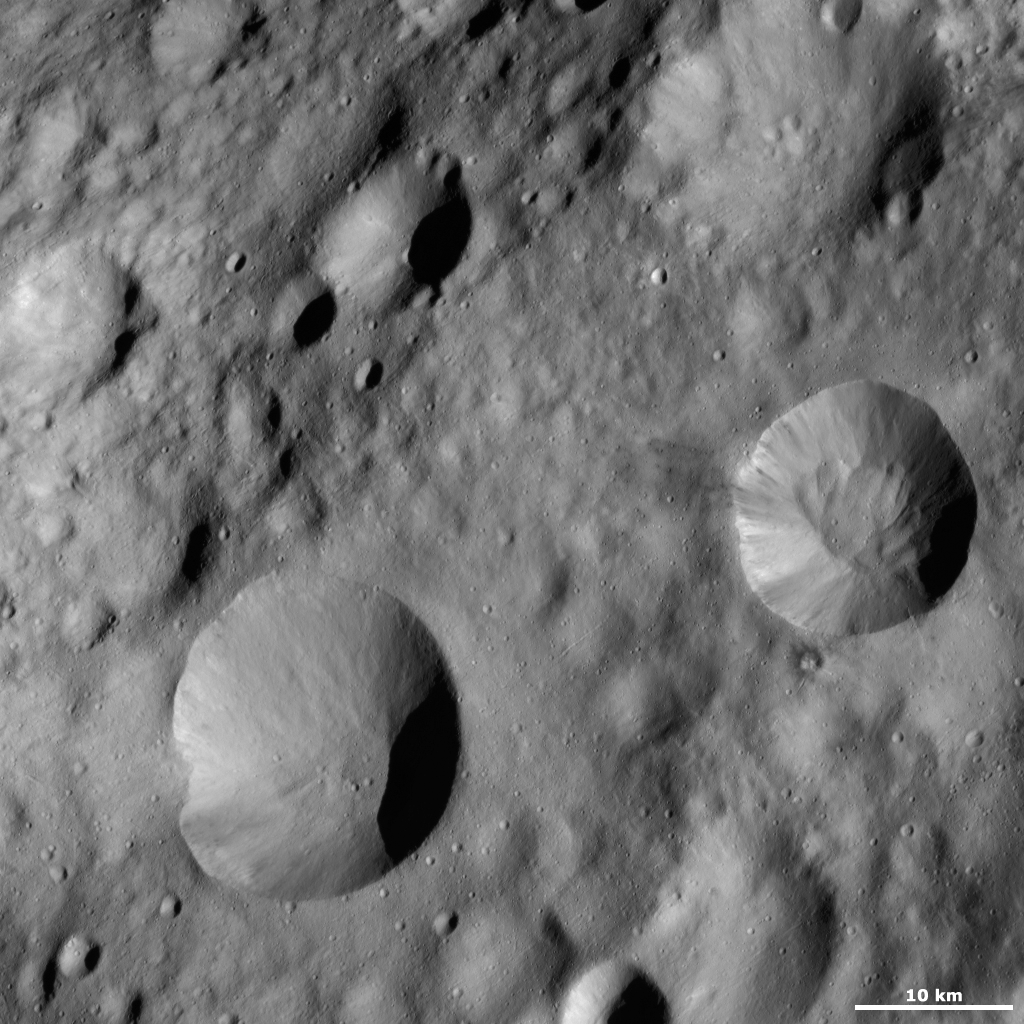

Publicia Crater

Publicia crater is centered on the right side of the image and has a sharp, fresh rim. Around Publicia’s rim here are many alternating streaks of bright and dark material tumbling down towards its center. There are mounds of material in Publicia’s base that were probably deposited here after material tumbled down the crater’s sides. Interestingly, the mounds of material do not have distinct bright and dark patches like the material near the rim. The mounds of material have been in the base of the crater long enough for many small craters to form on them, so they must have been there for a reasonably long time. Publicia crater is one of the freshest looking craters in the image so the rest of the surface is probably older.

This image is located in Vesta’s Lucaria Tholus quadrangle, in Vesta’s northern hemisphere. NASA’s Dawn spacecraft obtained this image with its framing camera on Oct. 14, 2011. This image was taken through the camera’s clear filter. The distance to the surface of Vesta is 700 kilometers (435 miles) and the image has a resolution of about 63 meters (207 feet) per pixel. This image was acquired during the HAMO (high-altitude mapping orbit) phase of the mission.

The Dawn mission to Vesta and Ceres is managed by NASA’s Jet Propulsion Laboratory, a division of the California Institute of Technology in Pasadena, for NASA’s Science Mission Directorate, Washington D.C. UCLA is responsible for overall Dawn mission science. The Dawn framing cameras have been developed and built under the leadership of the Max Planck Institute for Solar System Research, Katlenburg-Lindau, Germany, with significant contributions by DLR German Aerospace Center, Institute of Planetary Research, Berlin, and in coordination with the Institute of Computer and Communication Network Engineering, Braunschweig. The framing camera project is funded by the Max Planck Society, DLR, and NASA/JPL.

Credit: NASA/JPL-Caltech/UCLA/MPS/DLR/IDA